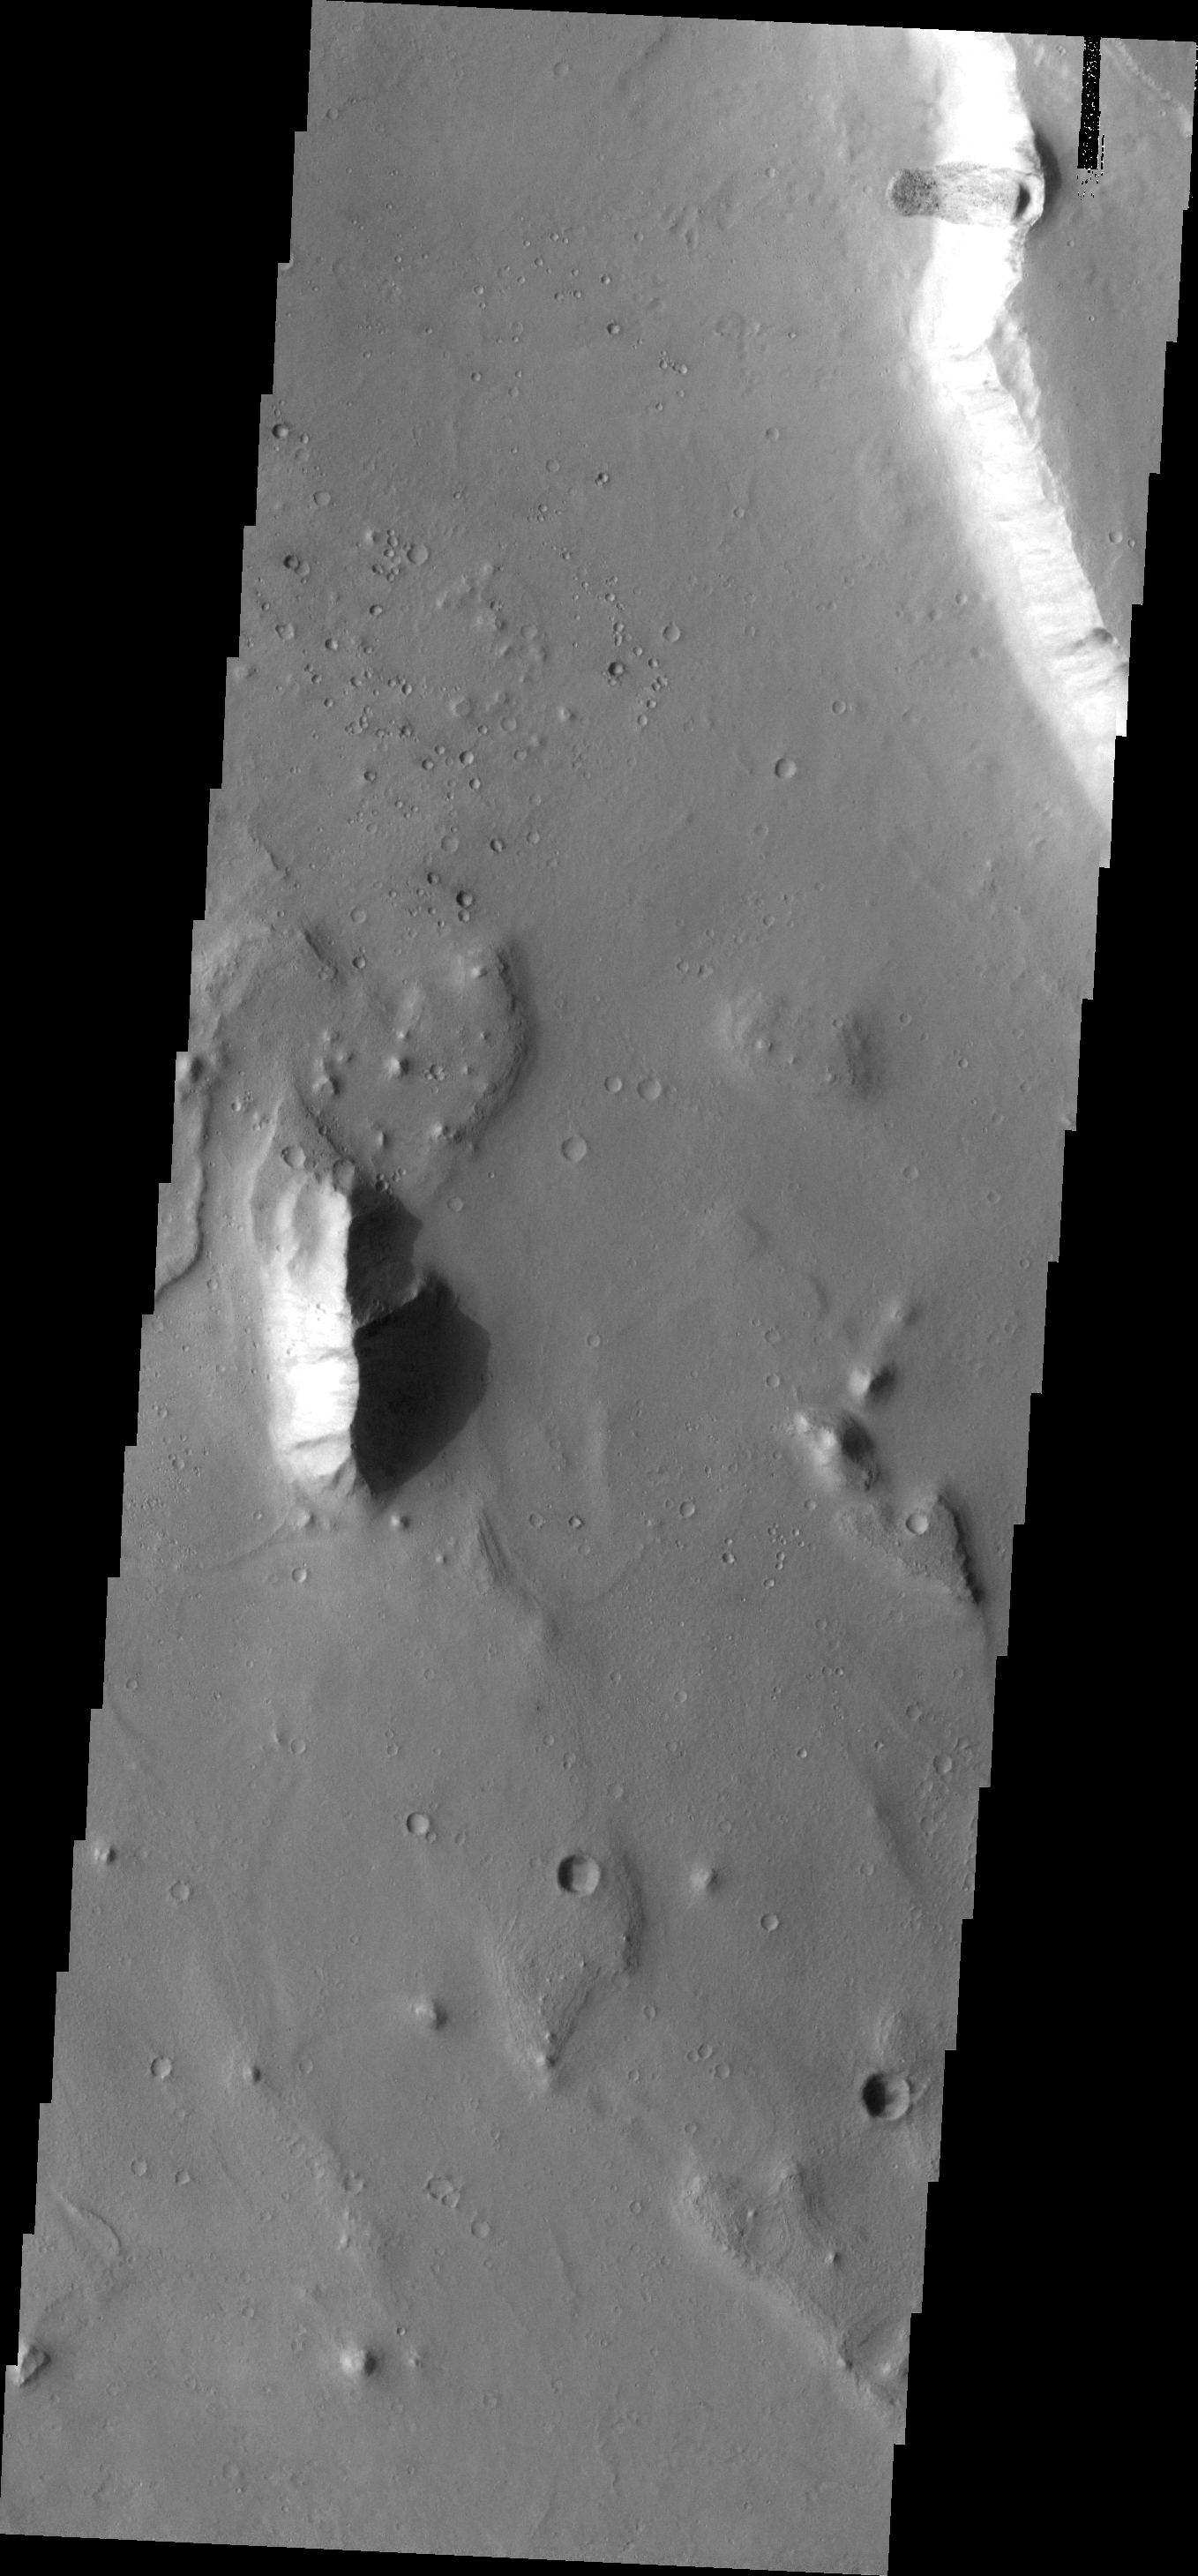

Landslide

This small landslide is located in the Chryse Chaos/ Tiu Valles region, one on the many outflow channels that empty into Chryse Plainitia.

Image information: VIS instrument. Latitude 11.4N, Longitude 322.8E. 18 meter/pixel resolution.

Please see the THEMIS Data Citation Note for details on crediting THEMIS images.

Note: this THEMIS visual image has not been radiometrically nor geometrically calibrated for this preliminary release. An empirical correction has been performed to remove instrumental effects. A linear shift has been applied in the cross-track and down-track direction to approximate spacecraft and planetary motion. Fully calibrated and geometrically projected images will be released through the Planetary Data System in accordance with Project policies at a later time.

NASA’s Jet Propulsion Laboratory manages the 2001 Mars Odyssey mission for NASA’s Office of Space Science, Washington, D.C. The Thermal Emission Imaging System (THEMIS) was developed by Arizona State University, Tempe, in collaboration with Raytheon Santa Barbara Remote Sensing. The THEMIS investigation is led by Dr. Philip Christensen at Arizona State University. Lockheed Martin Astronautics, Denver, is the prime contractor for the Odyssey project, and developed and built the orbiter. Mission operations are conducted jointly from Lockheed Martin and from JPL, a division of the California Institute of Technology in Pasadena.

Credit: NASA/JPL/ASU